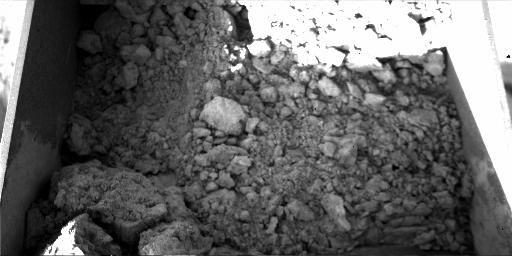

Clumps in Phoenix Scoop

This sample of Martian soil was collected by NASA’s Phoenix Mars Lander during the 14th Martian day after landing (June 8, 2008) for later delivery to the lander’s Optical Microscope. The Robotic Arm Camera took the picture of the contents of the arm’s scoop, about 9 centimeters (3.5 inches) wide.

The Phoenix Mission is led by the University of Arizona, Tucson, on behalf of NASA. Project management of the mission is by NASA’s Jet Propulsion Laboratory, Pasadena, Calif. Spacecraft development is by Lockheed Martin Space Systems, Denver.

Photojournal Note: As planned, the Phoenix lander, which landed May 25, 2008 23:53 UTC, ended communications in November 2008, about six months after landing, when its solar panels ceased operating in the dark Martian winter.

Credit: NASA/JPL-Caltech/University of Arizona/Max Planck Institute